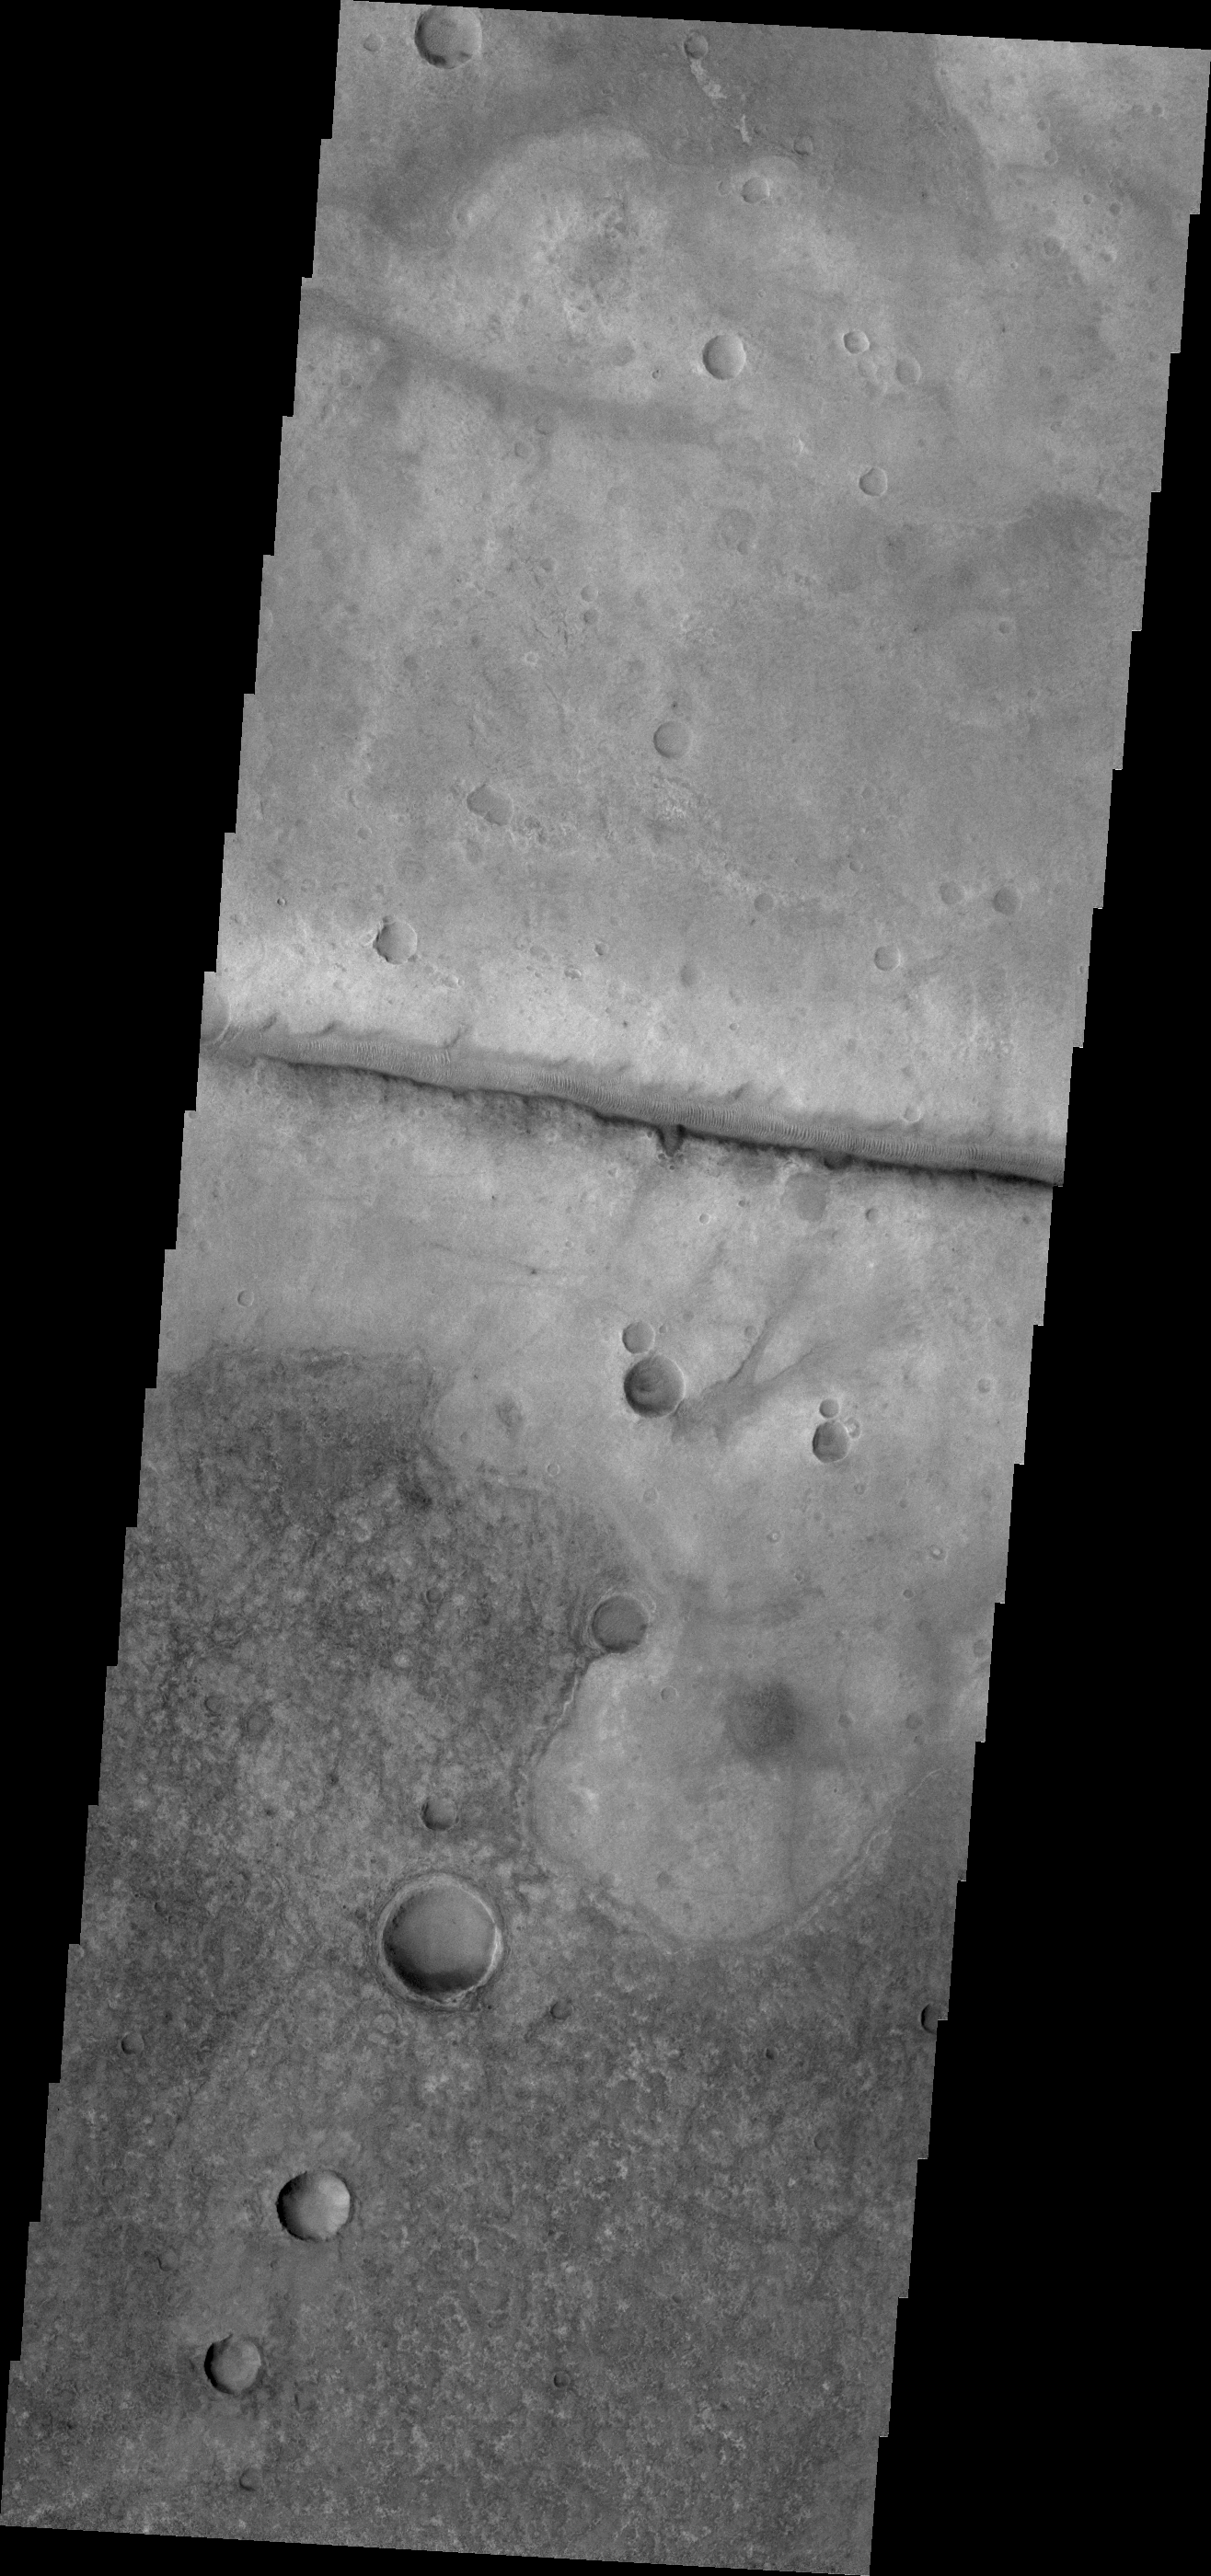

Fracture

Today’s VIS image shows a fracture north of Argyre Planitia. Note the dunes within the channel.

Credit: NASA/JPL/ASU